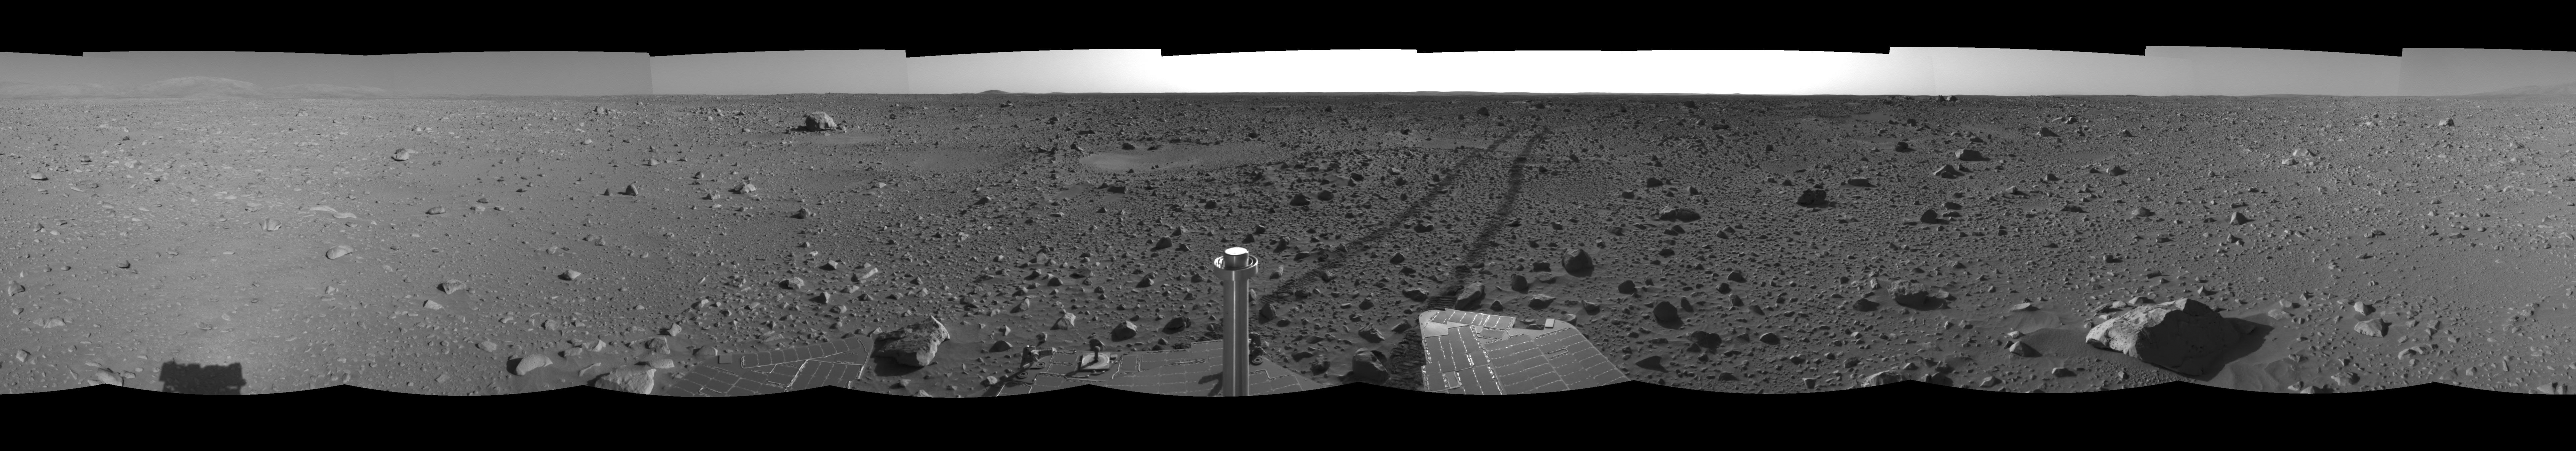

The Road Less Traveled (right eye)

This right eye of a stereo pair of views in a cylindrical-perspective projection was created from navigation camera images that NASA’s Mars Exploration Rover Spirit acquired on sol 127 (May 12, 2004). Spirit is sitting at site 48. The tracks show the path the rover has traveled so far on its way to the base of the “Columbia Hills.” In this image, the hills can be seen silhouetted against the horizon on the far left side. Spirit will reach the base of the hills by sol 160.

See PIA059023 for 3-D view and PIA05924 for left eye view of this right eye cylindrical-perspective projection.

Credit: NASA/JPL